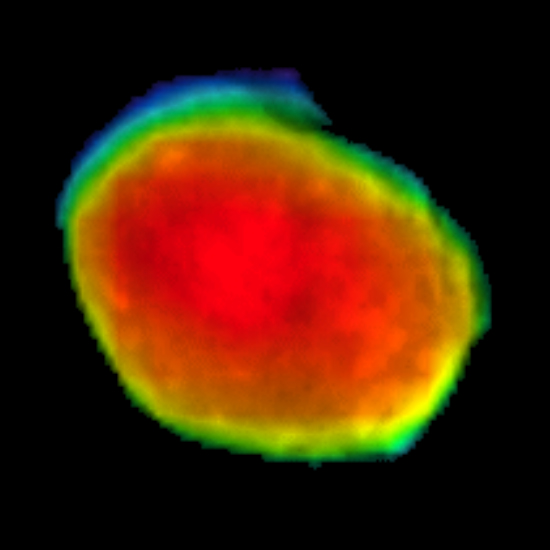

Odyssey Views Phobos: April 24, 2019

Taken on April 24, 2019, this rainbow-colored image shows the Martian moon Phobos, as viewed by NASA’s 2001 Mars Odyssey orbiter using its infrared camera, Thermal Emission Imaging System (THEMIS). Each color represents a different temperature range, with the warmest in the center and coolest on the outer edge.

This was the first time THEMIS was used to observe Phobos while in a full moon phase, which offers scientists a much better view for studying the composition of the Martian moon. Previous half-moon views, which can be seen here, were better for studying surface textures.

NASA’s Jet Propulsion Laboratory in Pasadena, California, manages the 2001 Mars Odyssey mission for NASA’s Science Mission Directorate in Washington. THEMIS was developed by Arizona State University in Tempe, in collaboration with Raytheon Santa Barbara Remote Sensing.

The THEMIS investigation is led by Philip Christensen at ASU. The prime contractor for the Odyssey project, Lockheed Martin Space in Denver, developed and built the orbiter. Mission operations are conducted jointly from Lockheed Martin and from JPL, a division of Caltech in Pasadena.

Credit: NASA/JPL-Caltech/ASU/SSI